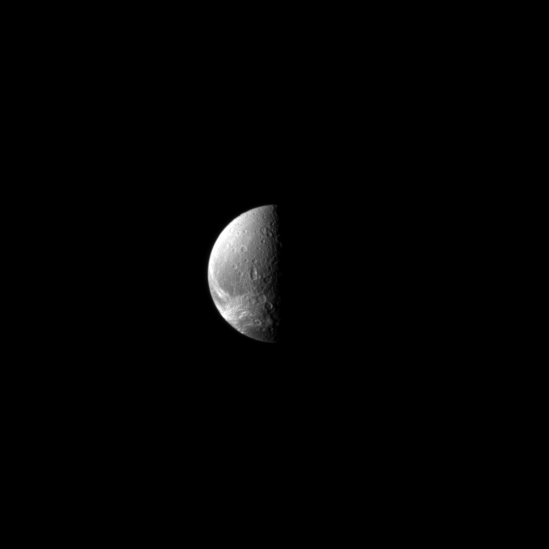

Down Dione Way

Looking down toward the north pole of the moon Dione, the Cassini spacecraft sights wispy features.

These linea cover the trailing hemisphere of the moon. Cassini high resolution images revealed these bright features to be geologically young fractures exposing the icy surface of the moon. (See PIA07638).

Lit terrain seen here is mostly on the Saturn-facing side of Dione (1,123 kilometers, or 698 miles across), but the wispy area is on the moon’s trailing hemisphere. The north pole lies on the terminator about a quarter of the way inward from the top of the image. The image was taken in visible light with the Cassini spacecraft narrow-angle camera on May 2, 2009. The view was acquired at a distance of approximately 1.4 million kilometers (870,000 miles) from Dione and at a Sun-Dione-spacecraft, or phase, angle of 88 degrees. Image scale is 8 kilometers (5 miles) per pixel.

The Cassini-Huygens mission is a cooperative project of NASA, the European Space Agency and the Italian Space Agency. The Jet Propulsion Laboratory, a division of the California Institute of Technology in Pasadena, manages the mission for NASA’s Science Mission Directorate, Washington, D.C. The Cassini orbiter and its two onboard cameras were designed, developed and assembled at JPL. The imaging operations center is based at the Space Science Institute in Boulder, Colo.

Credit: NASA/JPL/Space Science Institute